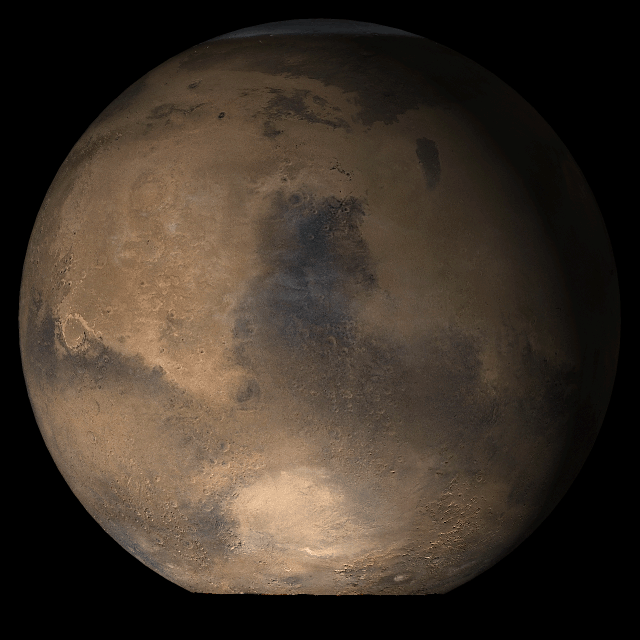

Mars at Ls 53°: Syrtis Major

16 May 2006
This picture is a composite of Mars Global Surveyor (MGS) Mars Orbiter Camera (MOC) daily global images acquired at Ls 53° during a previous Mars year. This month, Mars looks similar, as Ls 53° occurs in mid-May 2006. The picture shows the Syrtis Major face of Mars. Over the course of the month, additional faces of Mars as it appears at this time of year are being posted for MOC Picture of the Day. Ls, solar longitude, is a measure of the time of year on Mars. Mars travels 360° around the Sun in 1 Mars year. The year begins at Ls 0°, the start of northern spring and southern autumn.

Season: Northern Spring/Southern Autumn

Credit: NASA/JPL/Malin Space Science Systems